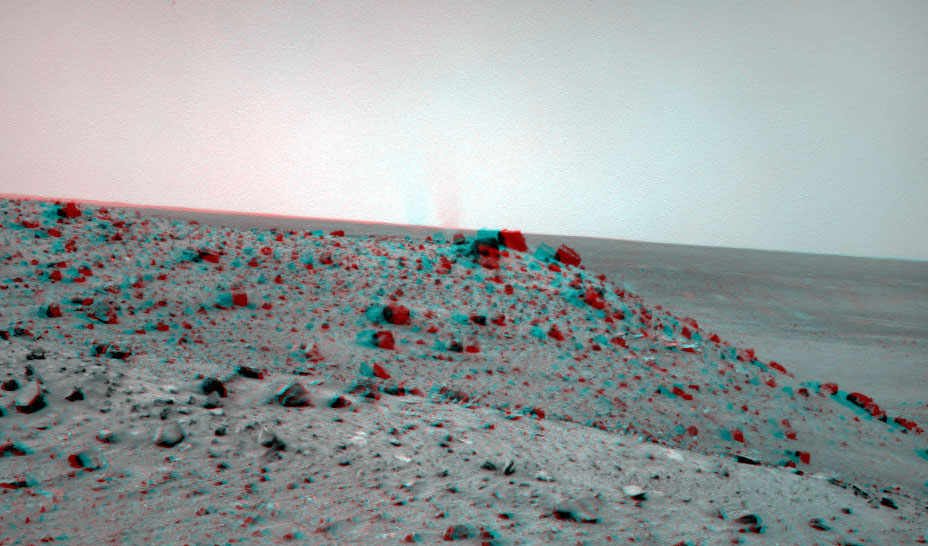

Dust Devil West of Spirit, Sol 1913 (Stereo)

The navigation camera on NASA’s Mars Exploration Rover Spirit caught this stereo view of a dust devil during the 1,913th Martian day, or sol, of the rover’s mission on Mars (May 21, 2009).

The view is to the west from Spirit’s position at the “Troy” location where Spirit had become embedded a few weeks earlier. The dust-lofting whirlwind is out on the plain west of the Columbia Hills range that Spirit has been exploring since five months after landing on the plain in January 2004. In the foreground is the northern end of a ridge called “Tsiolkovsky,” about 25 meters (about 80 feet) from Troy.

This view combines images from the left-eye and right-eye sides of the navigation camera. It appears three-dimensional when seen through red-blue glasses with the red lens on the left.

Dust devils occur on both Mars and on Earth when solar energy heats the surface, resulting in a layer of warm air just above the surface. Since the warmed air is less dense than the cooler atmosphere above it, it rises, making a swirling thermal plume that picks up the fine dust from the surface and carries it up into the atmosphere. This plume of dust moves with the local wind.

Credit: NASA/JPL-Caltech